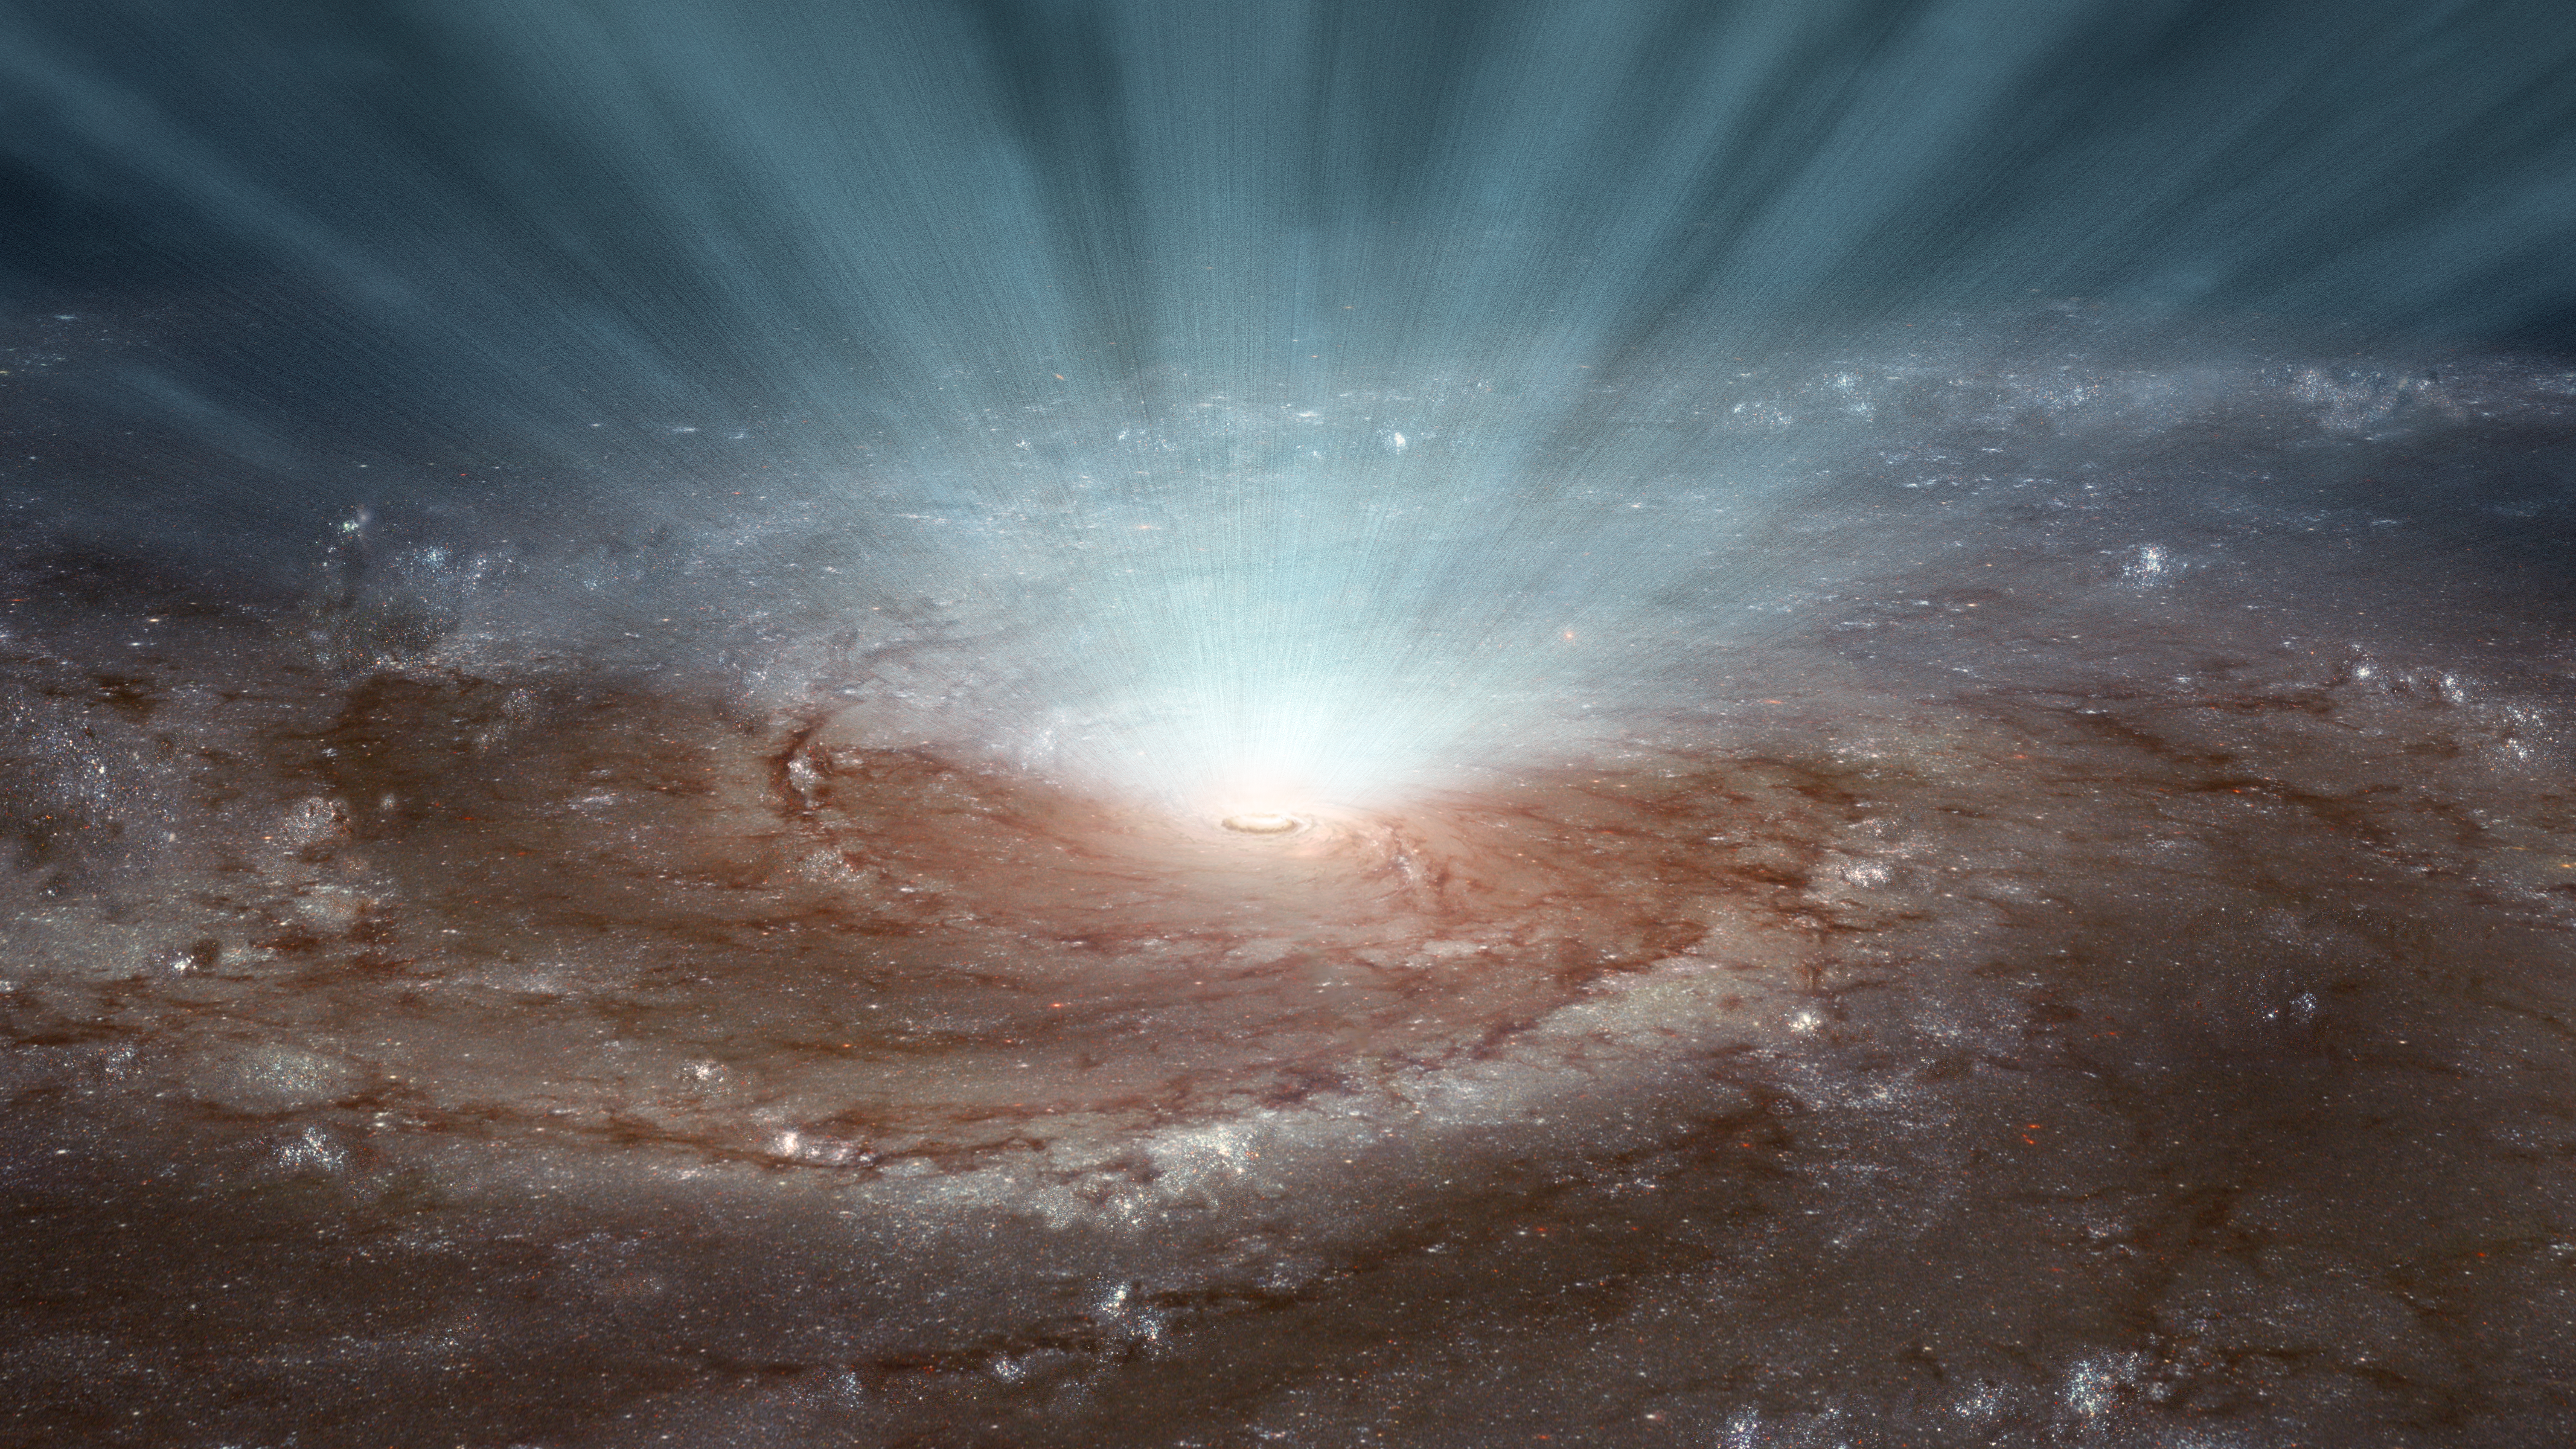

How Black Hole Winds Blow

Supermassive black holes at the cores of galaxies blast radiation and ultra-fast winds outward, as illustrated in this artist's conception. New data from NASA's Nuclear Spectroscopic Telescope Array (NuSTAR) and the European Space Agency's (ESA's) XMM-Newton telescopes show that these winds, which contain gases of highly ionized atoms, blow in a nearly spherical fashion, emanating in every direction, as shown in the artwork. The findings rule out the possibility that the winds blow in narrow beams.

With the shape and extent of the winds known, the researchers were able to determine the winds' strength. The high-speed winds are powerful enough to shut down star formation throughout a galaxy.

The artwork is based on an image of the Pinwheel galaxy (Messier 101) taken by NASA's Hubble Space Telescope.

Credit: NASA/JPL-Caltech